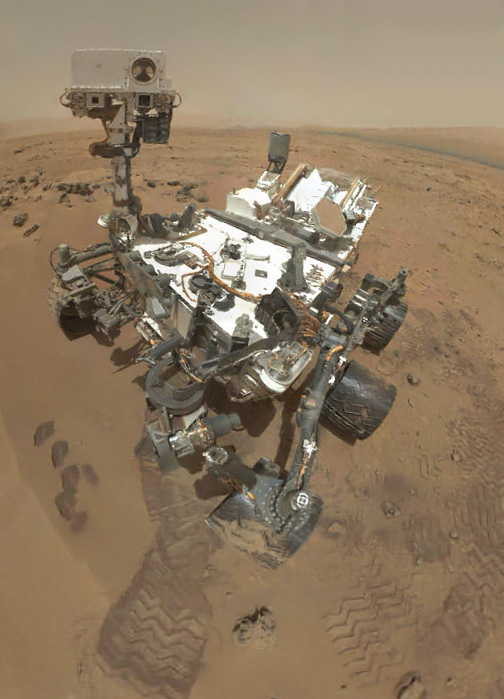

Preliminary Self-Portrait of Curiosity by Rover’s Arm Camera

On Sol 84 (Oct. 31, 2012), the Curiosity rover used the Mars Hand Lens Imager (MAHLI) to capture the set of thumbnail images stitched together to create this full-color self-portrait.

This self-portrait documents the state of the rover and allows mission engineers to track changes over time, such as dust accumulation and wheel wear. Due to its location on the end of the robotic arm, only MAHLI is able to image some parts of the rover, including port-side wheels.

The mosaic shows the rover at “Rocknest,” the spot in Gale Crater where the mission’s first scoop sampling took place. Scoop scars can be seen in the regolith in front of the rover. A portion of Mount Sharp appears on the right side. Mountains in the background to the left are the northern wall of Gale Crater.

When the rover returns the full-resolution MAHLI frames of the scene, the team plans to generate a more detailed portrait of Curiosity in its Martian neighborhood.

JPL manages the Mars Science Laboratory/Curiosity for NASA’s Science Mission Directorate in Washington. The rover was designed, developed and assembled at JPL, a division of the California Institute of Technology in Pasadena.

Credit: NASA/JPL-Caltech/Malin Space Science Systems